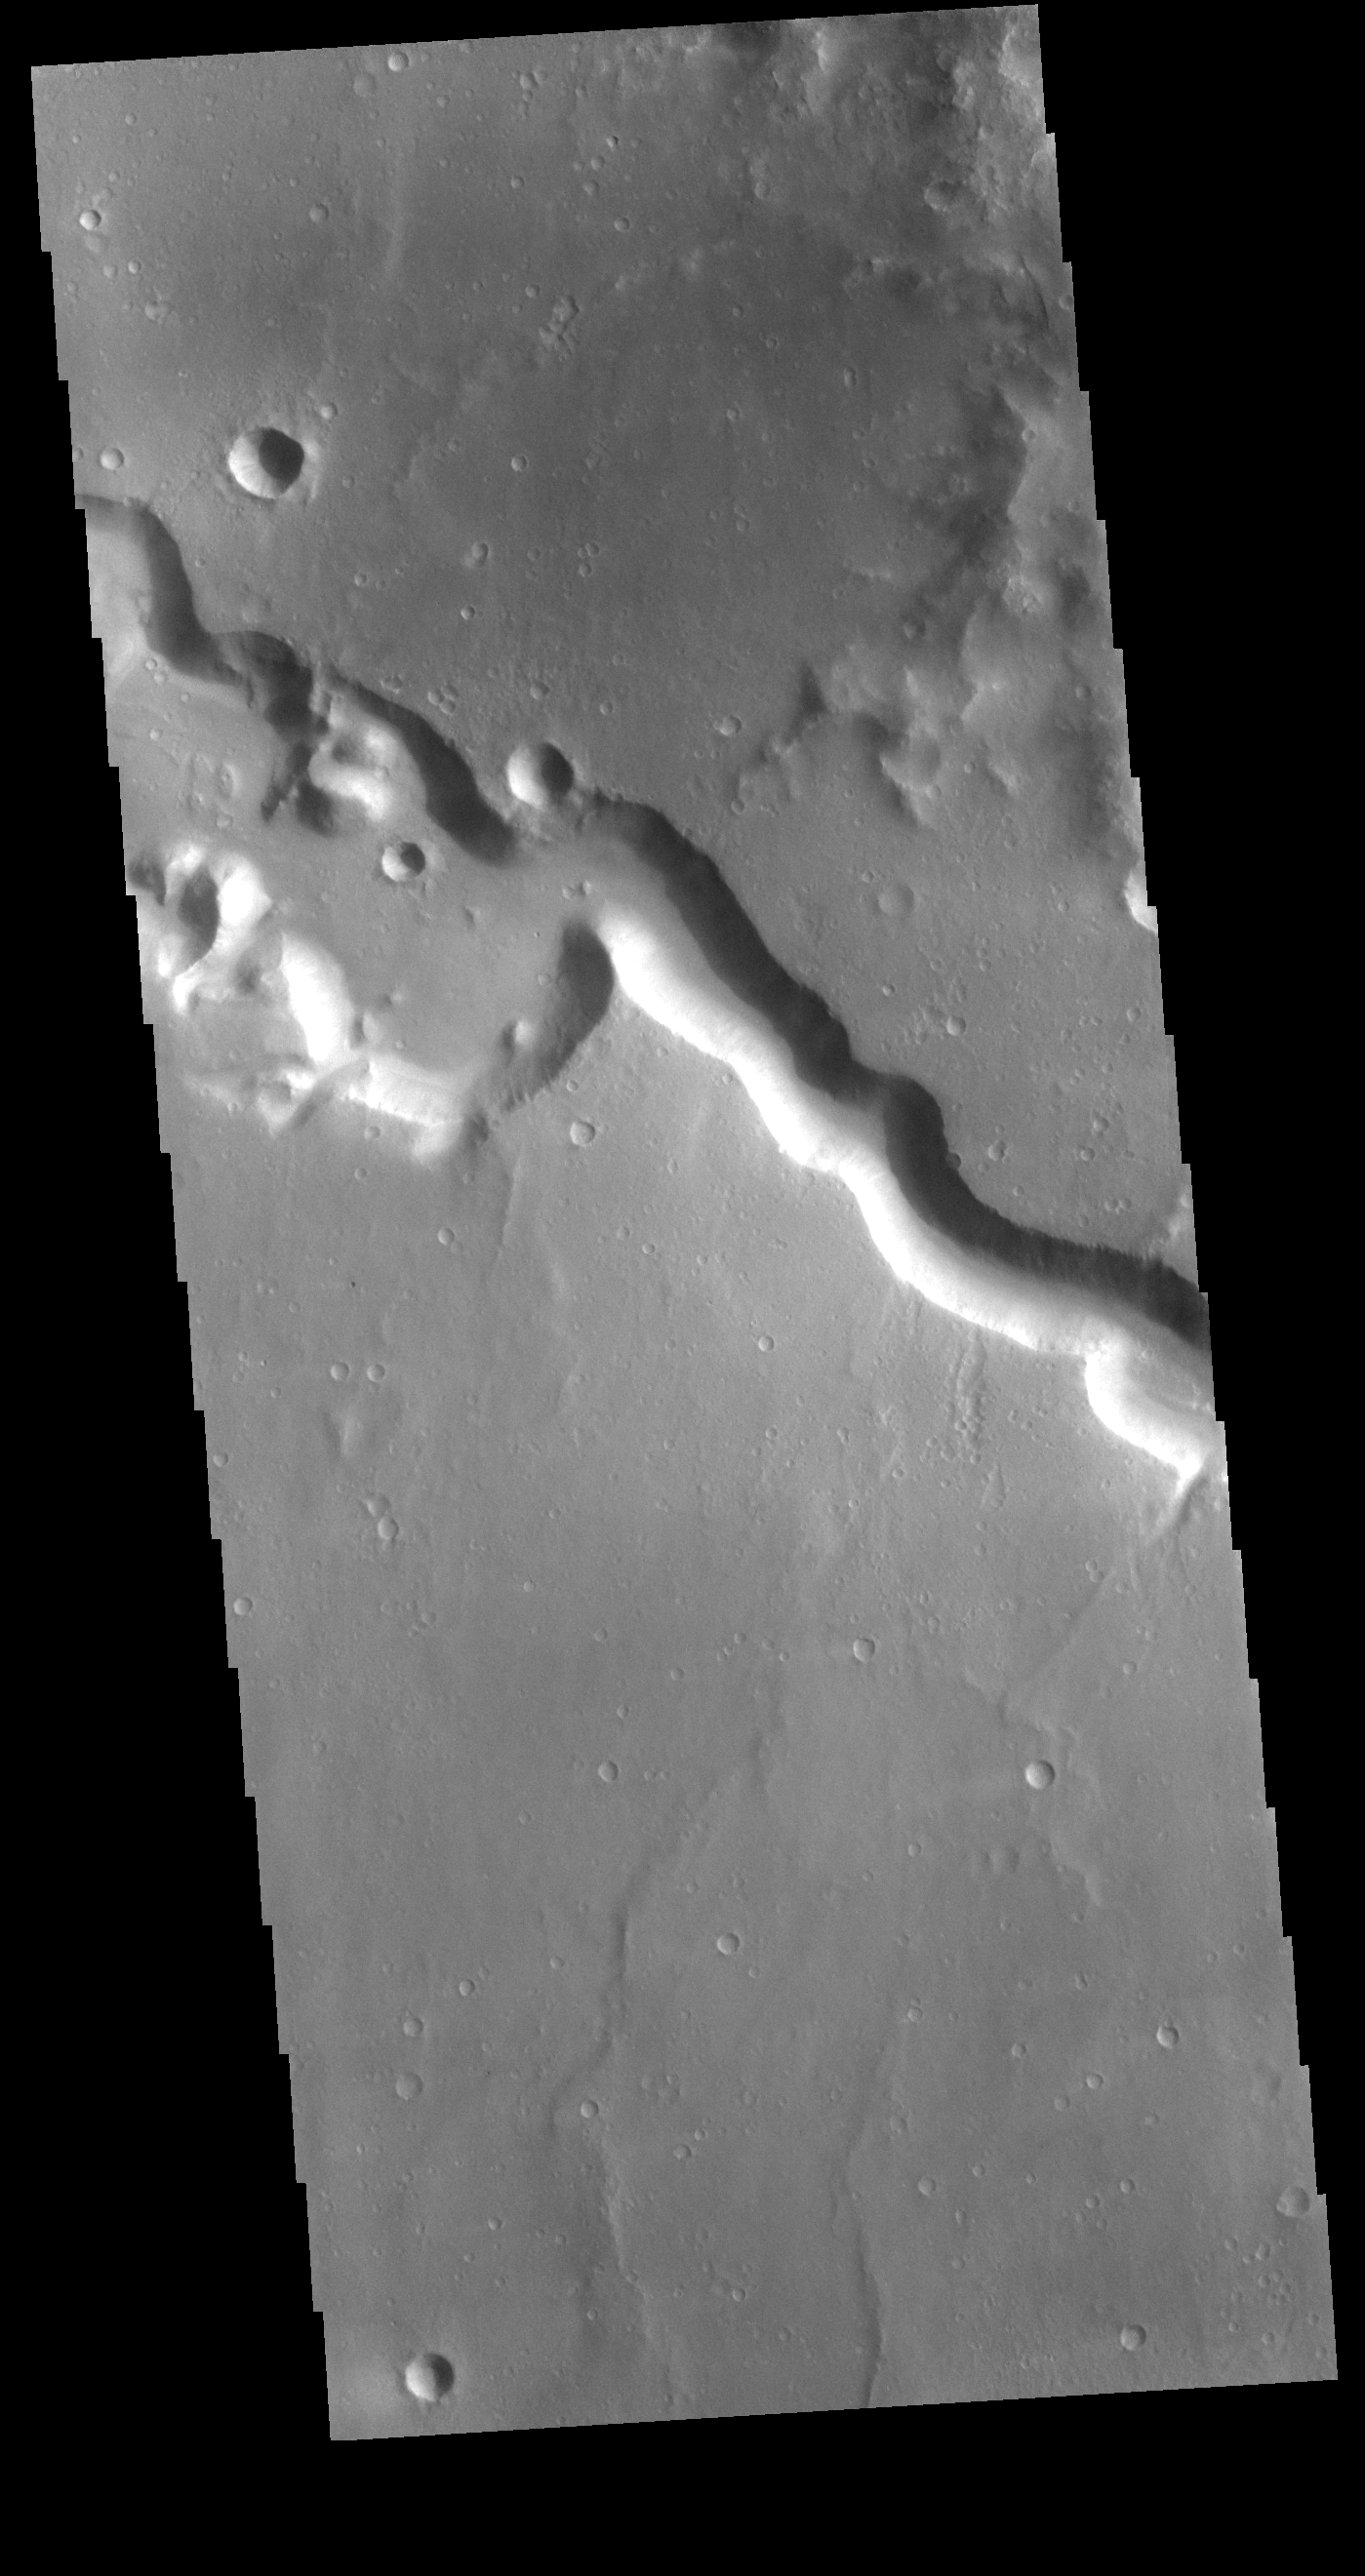

Bahram Vallis

Today’s VIS image shows a section of Bahram Vallis. This channel is located in northern Lunae Planum, south of Kasei Valles.

Credit: NASA/JPL-Caltech/ASU